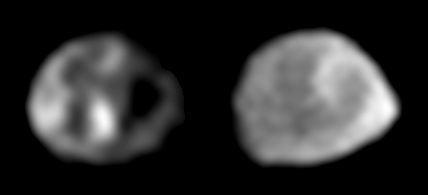

Two Galileo Views of Thebe

These two images of the Jovian moon Thebe were taken by Galileo’s solid state imaging system in November 1996 and June 1997, respectively. North is approximately up in both cases. Thebe, whose longest dimension is approximately 116 kilometers (72 miles) across, is tidally locked so that the same side of the satellite always points towards Jupiter, similar to how the nearside of our own Moon always points toward Earth. In such a tidally locked state, one side of Thebe always points in the direction in which Thebe moves as it orbits about Jupiter. This is called the “leading side” of the moon and is shown at the left. The image on the right emphasizes the side of Thebe that faces away from Jupiter (the “anti-Jupiter” side). Note that there appear to be at least three or four very large impact craters on the satellite–very large in the sense that each of these craters is roughly comparable in size to the radius of Thebe.

The Jet Propulsion Laboratory, Pasadena, CA manages the Galileo mission for NASA’s Office of Space Science, Washington, DC. JPL is an operating division of California Institute of Technology (Caltech).

Credit: NASA/JPL/Cornell University